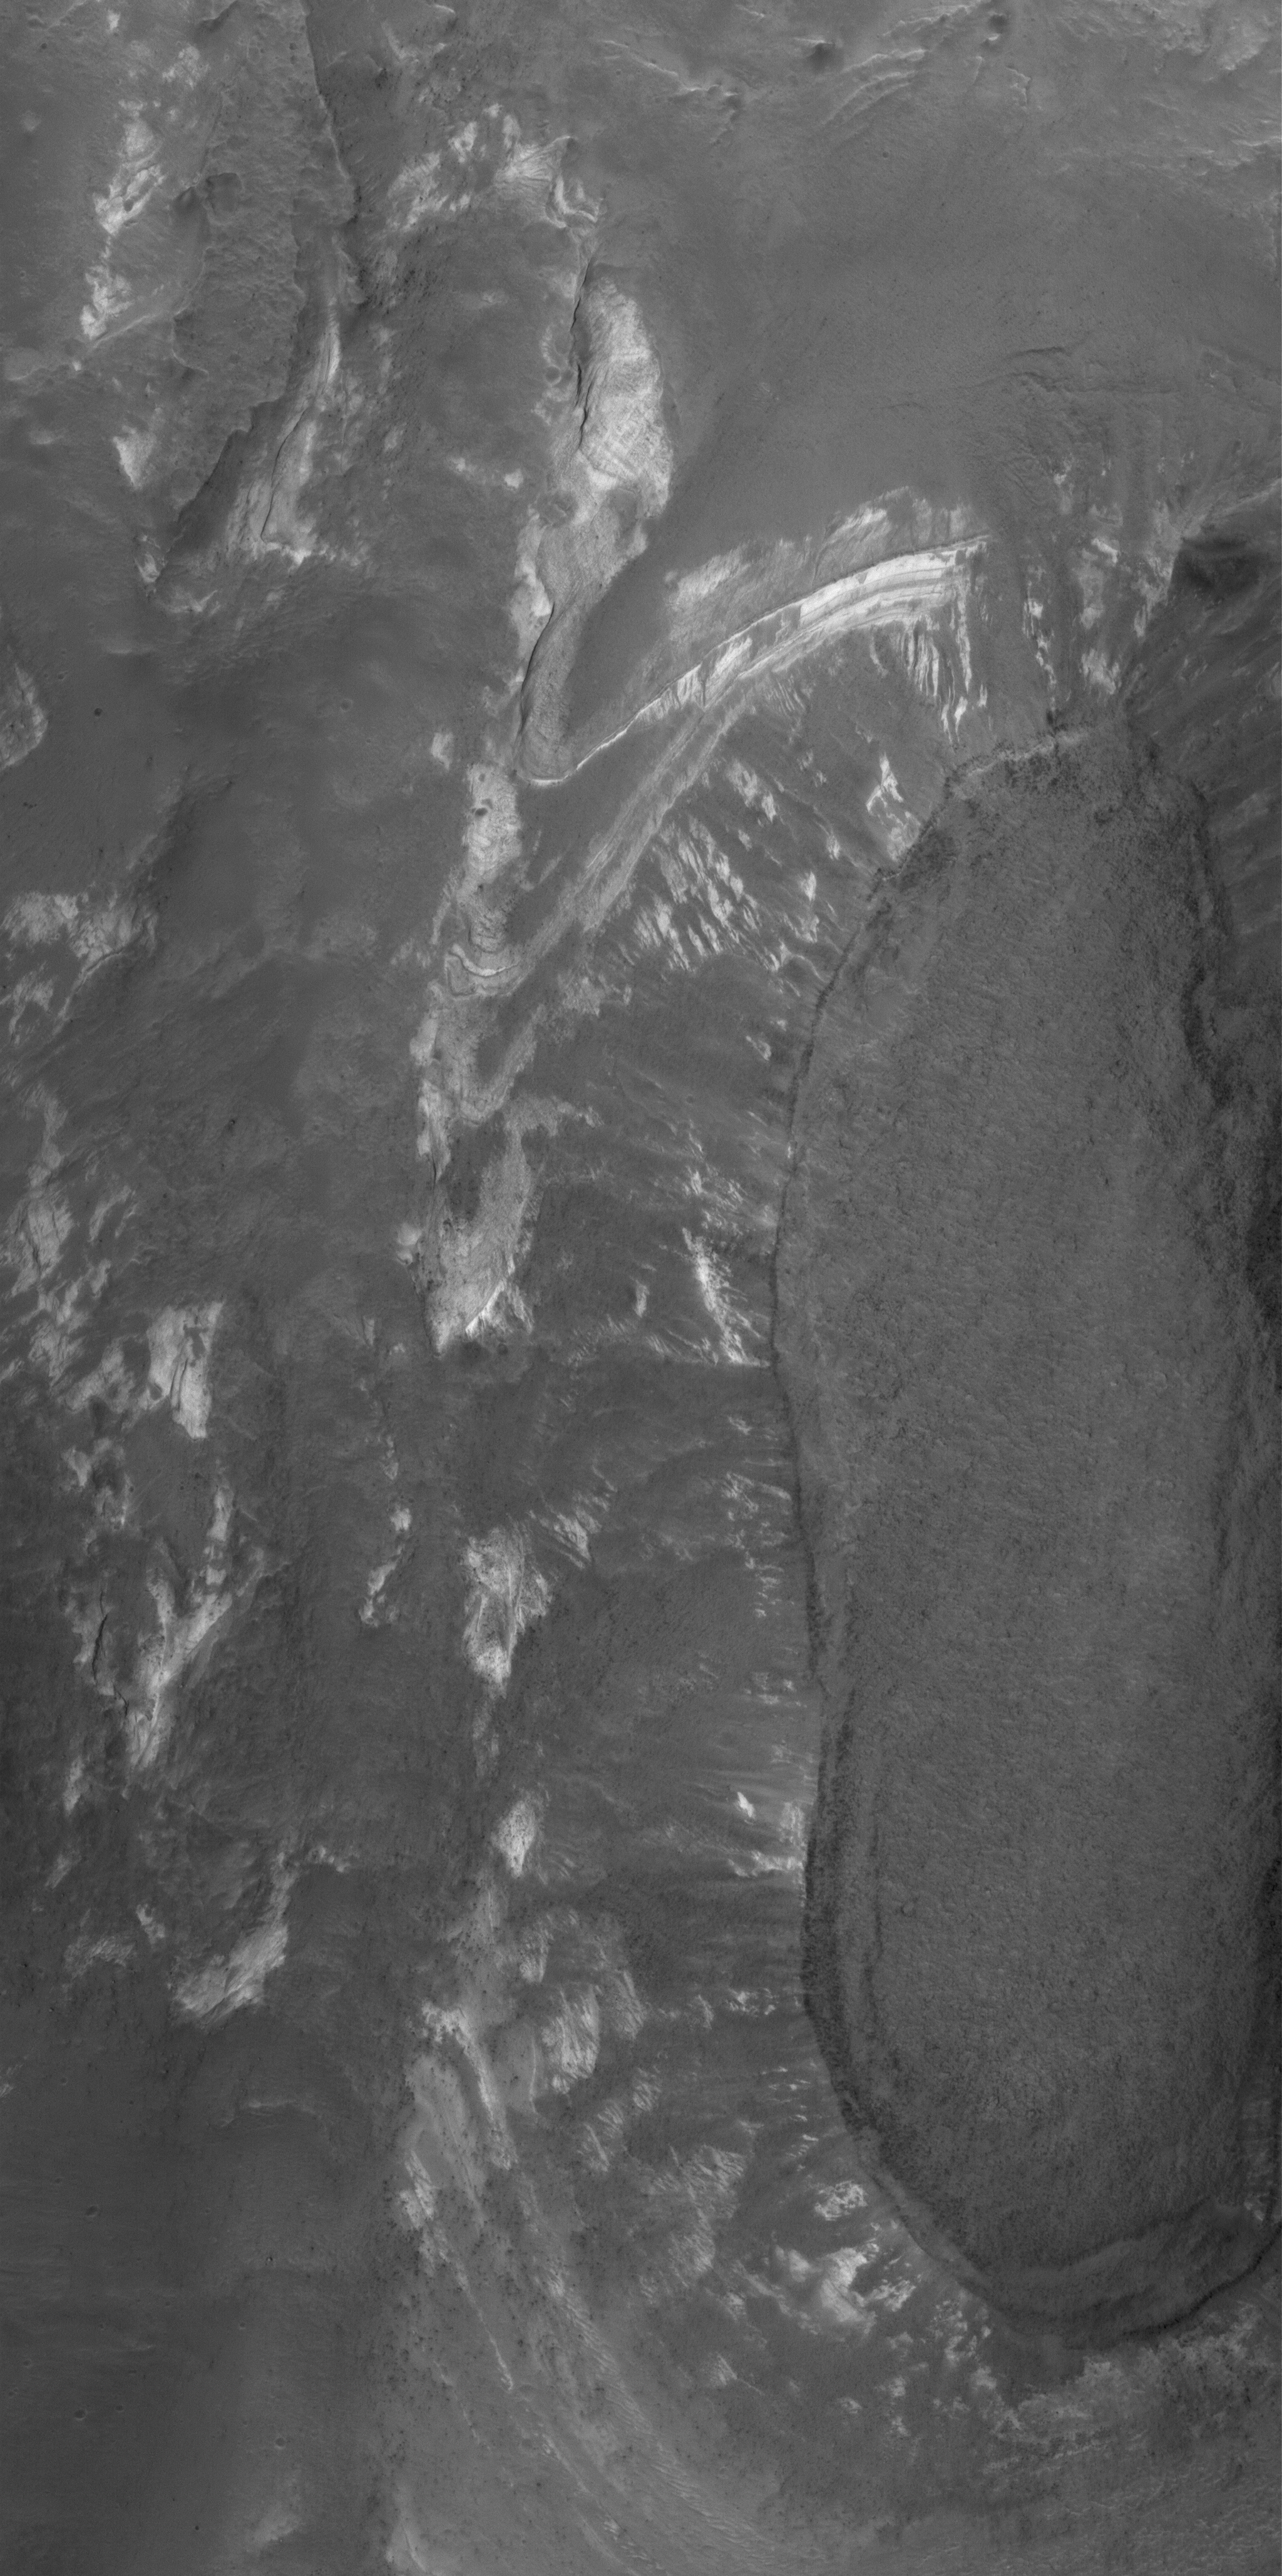

Terby’s Rocks

27 January 2006
This Mars Global Surveyor (MGS) Mars Orbiter Camera (MOC) image shows some of the light-toned, layered, sedimentary rock outcrops in northern Terby Crater. Terby is located along the north edge of Hellas Planitia. The sedimentary rocks might have been deposited in a greater, Hellas-filling sea — or not. Today, the rocks are partly covered by dark-toned sediment and debris.

Location near: 27.2°S, 285.3°W
Image width: ~3 km (~1.9 mi)
Illumination from: upper left
Season: Southern Summer

Credit: NASA/JPL/Malin Space Science Systems